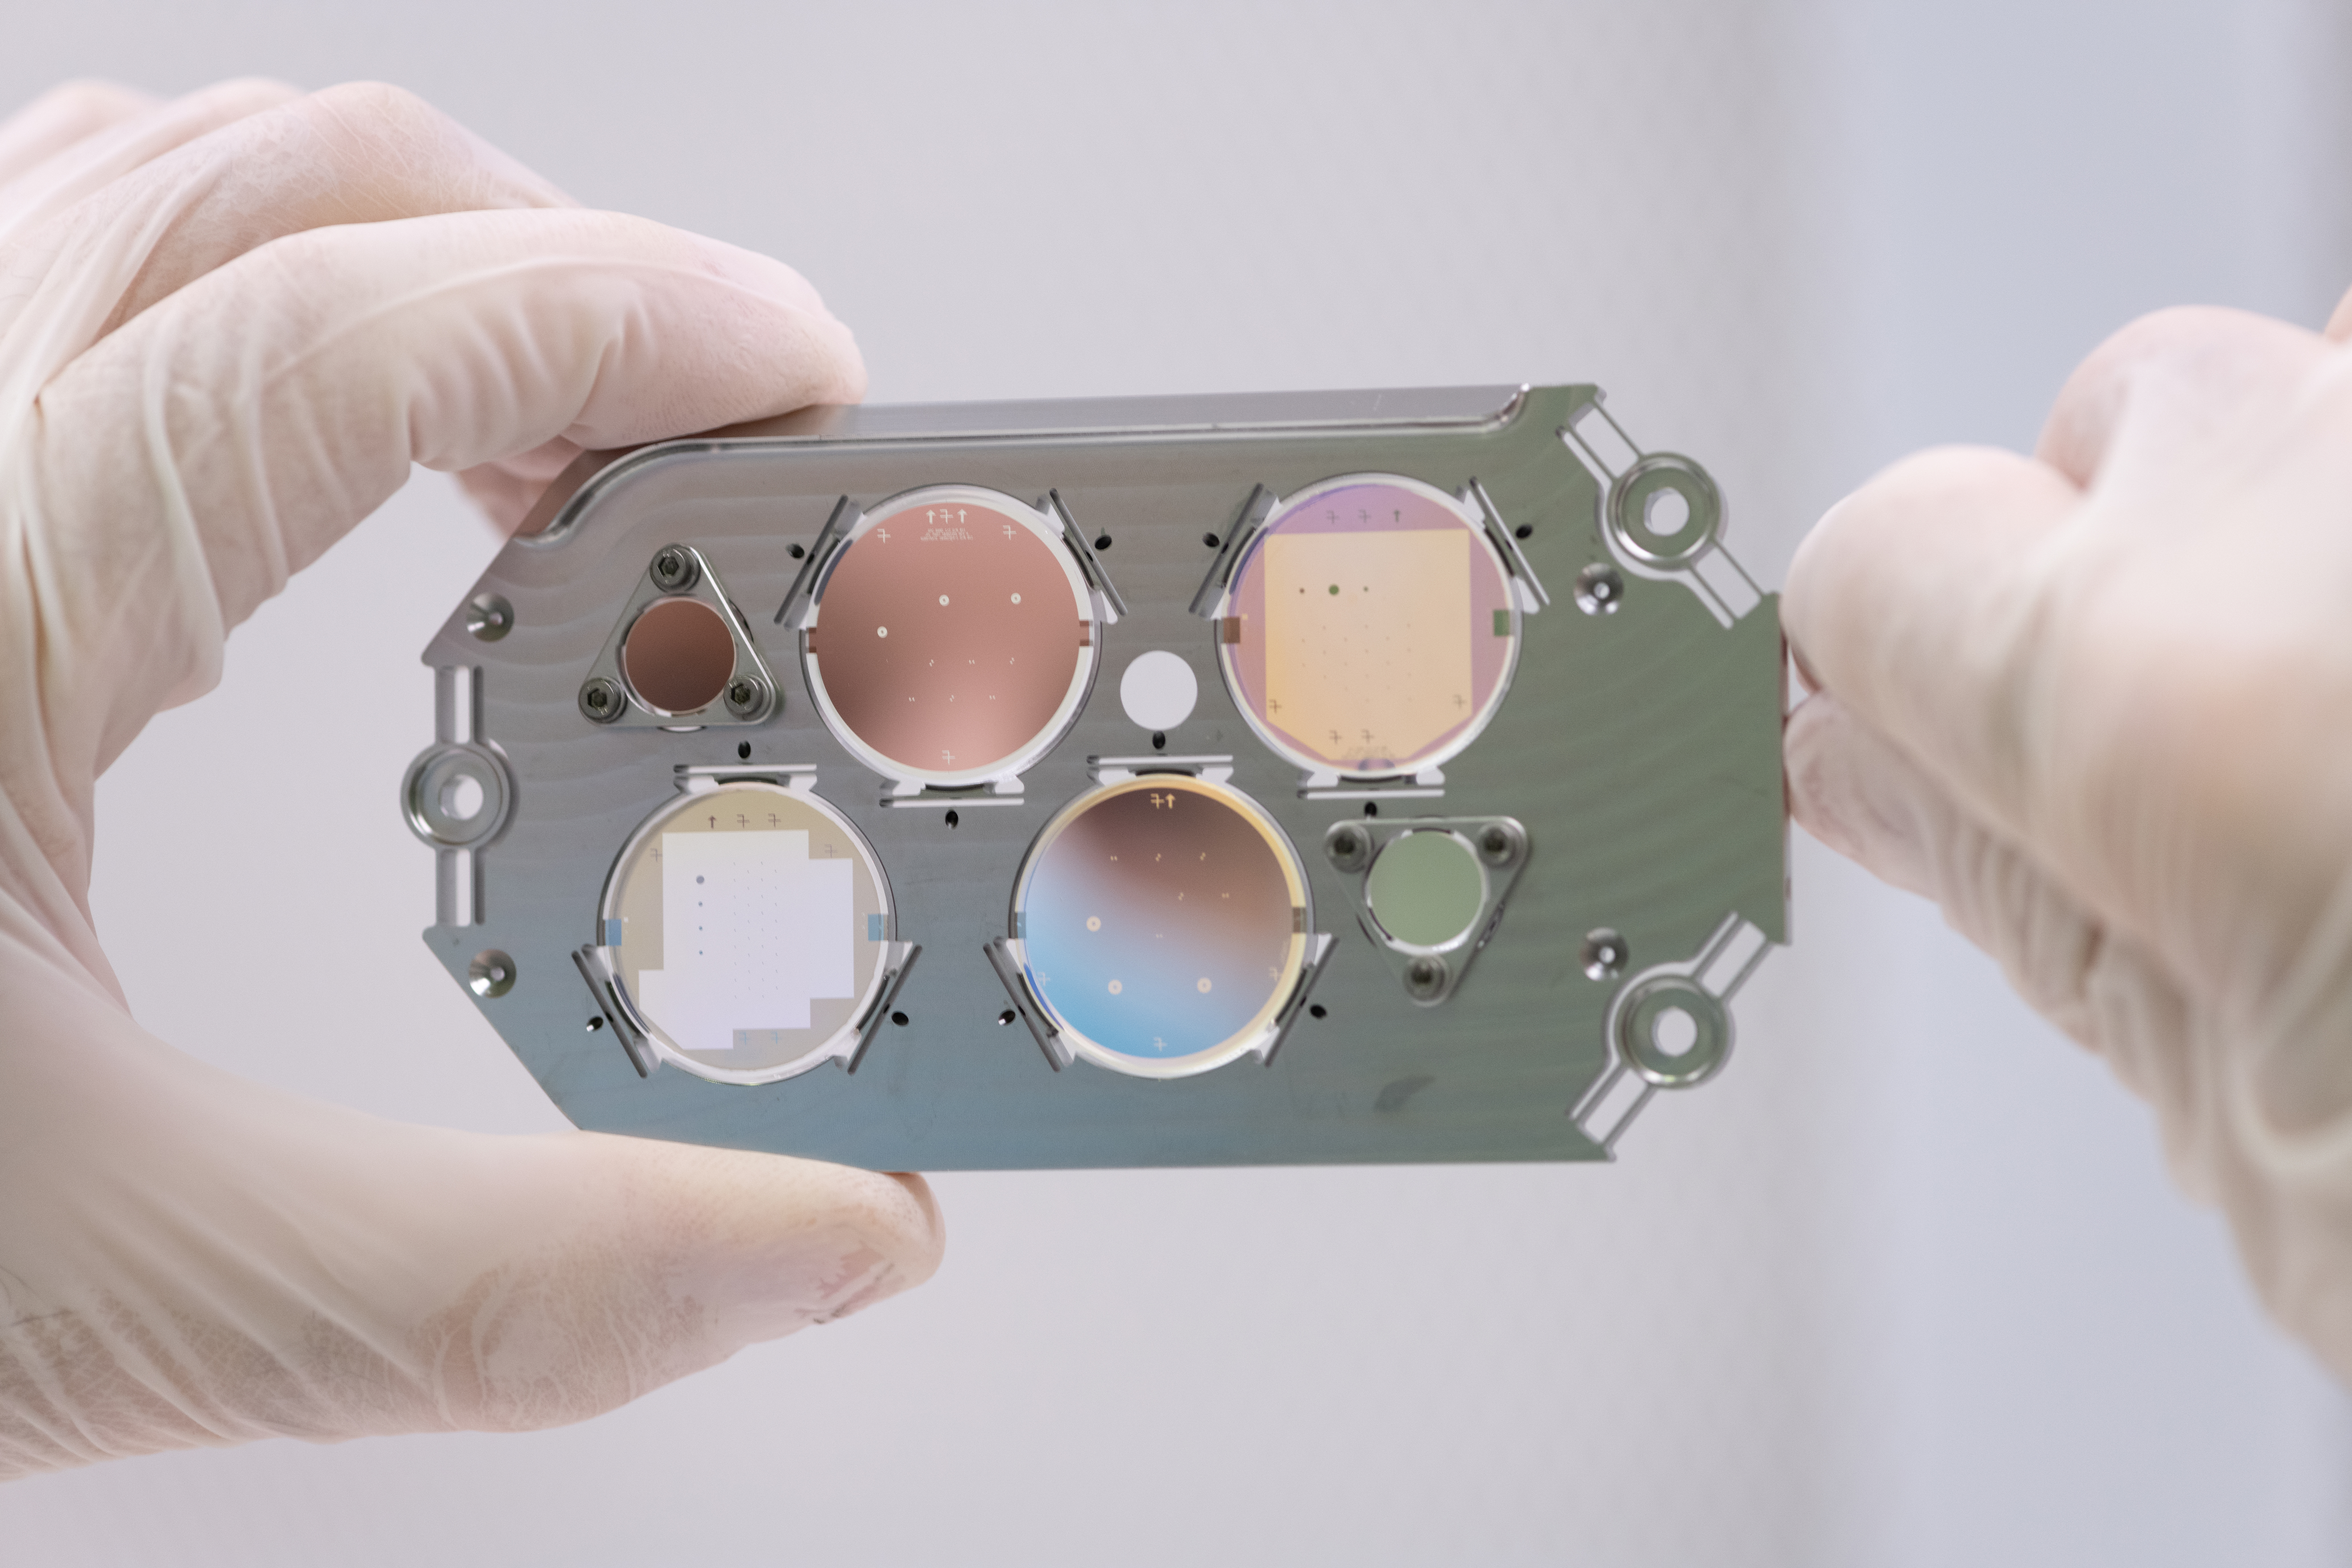

Roman Coronagraph Focal Plane Mask

The focal plane mask for the Coronagraph Instrument on NASA’s Nancy Grace Roman Space Telescope, shown here, is one of the components used to suppress starlight and reveal planets orbiting a star. Each circular section contains multiple “masks” – carefully engineered, opaque obstructions designed to block starlight. Some masks are about the width of a human hair.

The Roman Coronagraph Instrument was designed and is being built at NASA’s Jet Propulsion Laboratory, which manages the instrument for the agency. Contributions were made by ESA (the European Space Agency), the Japanese Aerospace Exploration Agency (JAXA), the French space agency Centre National d’Études Spatiales(CNES), and the Max Planck Institute for Astronomy (MPIA) in Germany. Caltech, in Pasadena, California, manages JPL for NASA.

Credit: NASA/JPL-Caltech